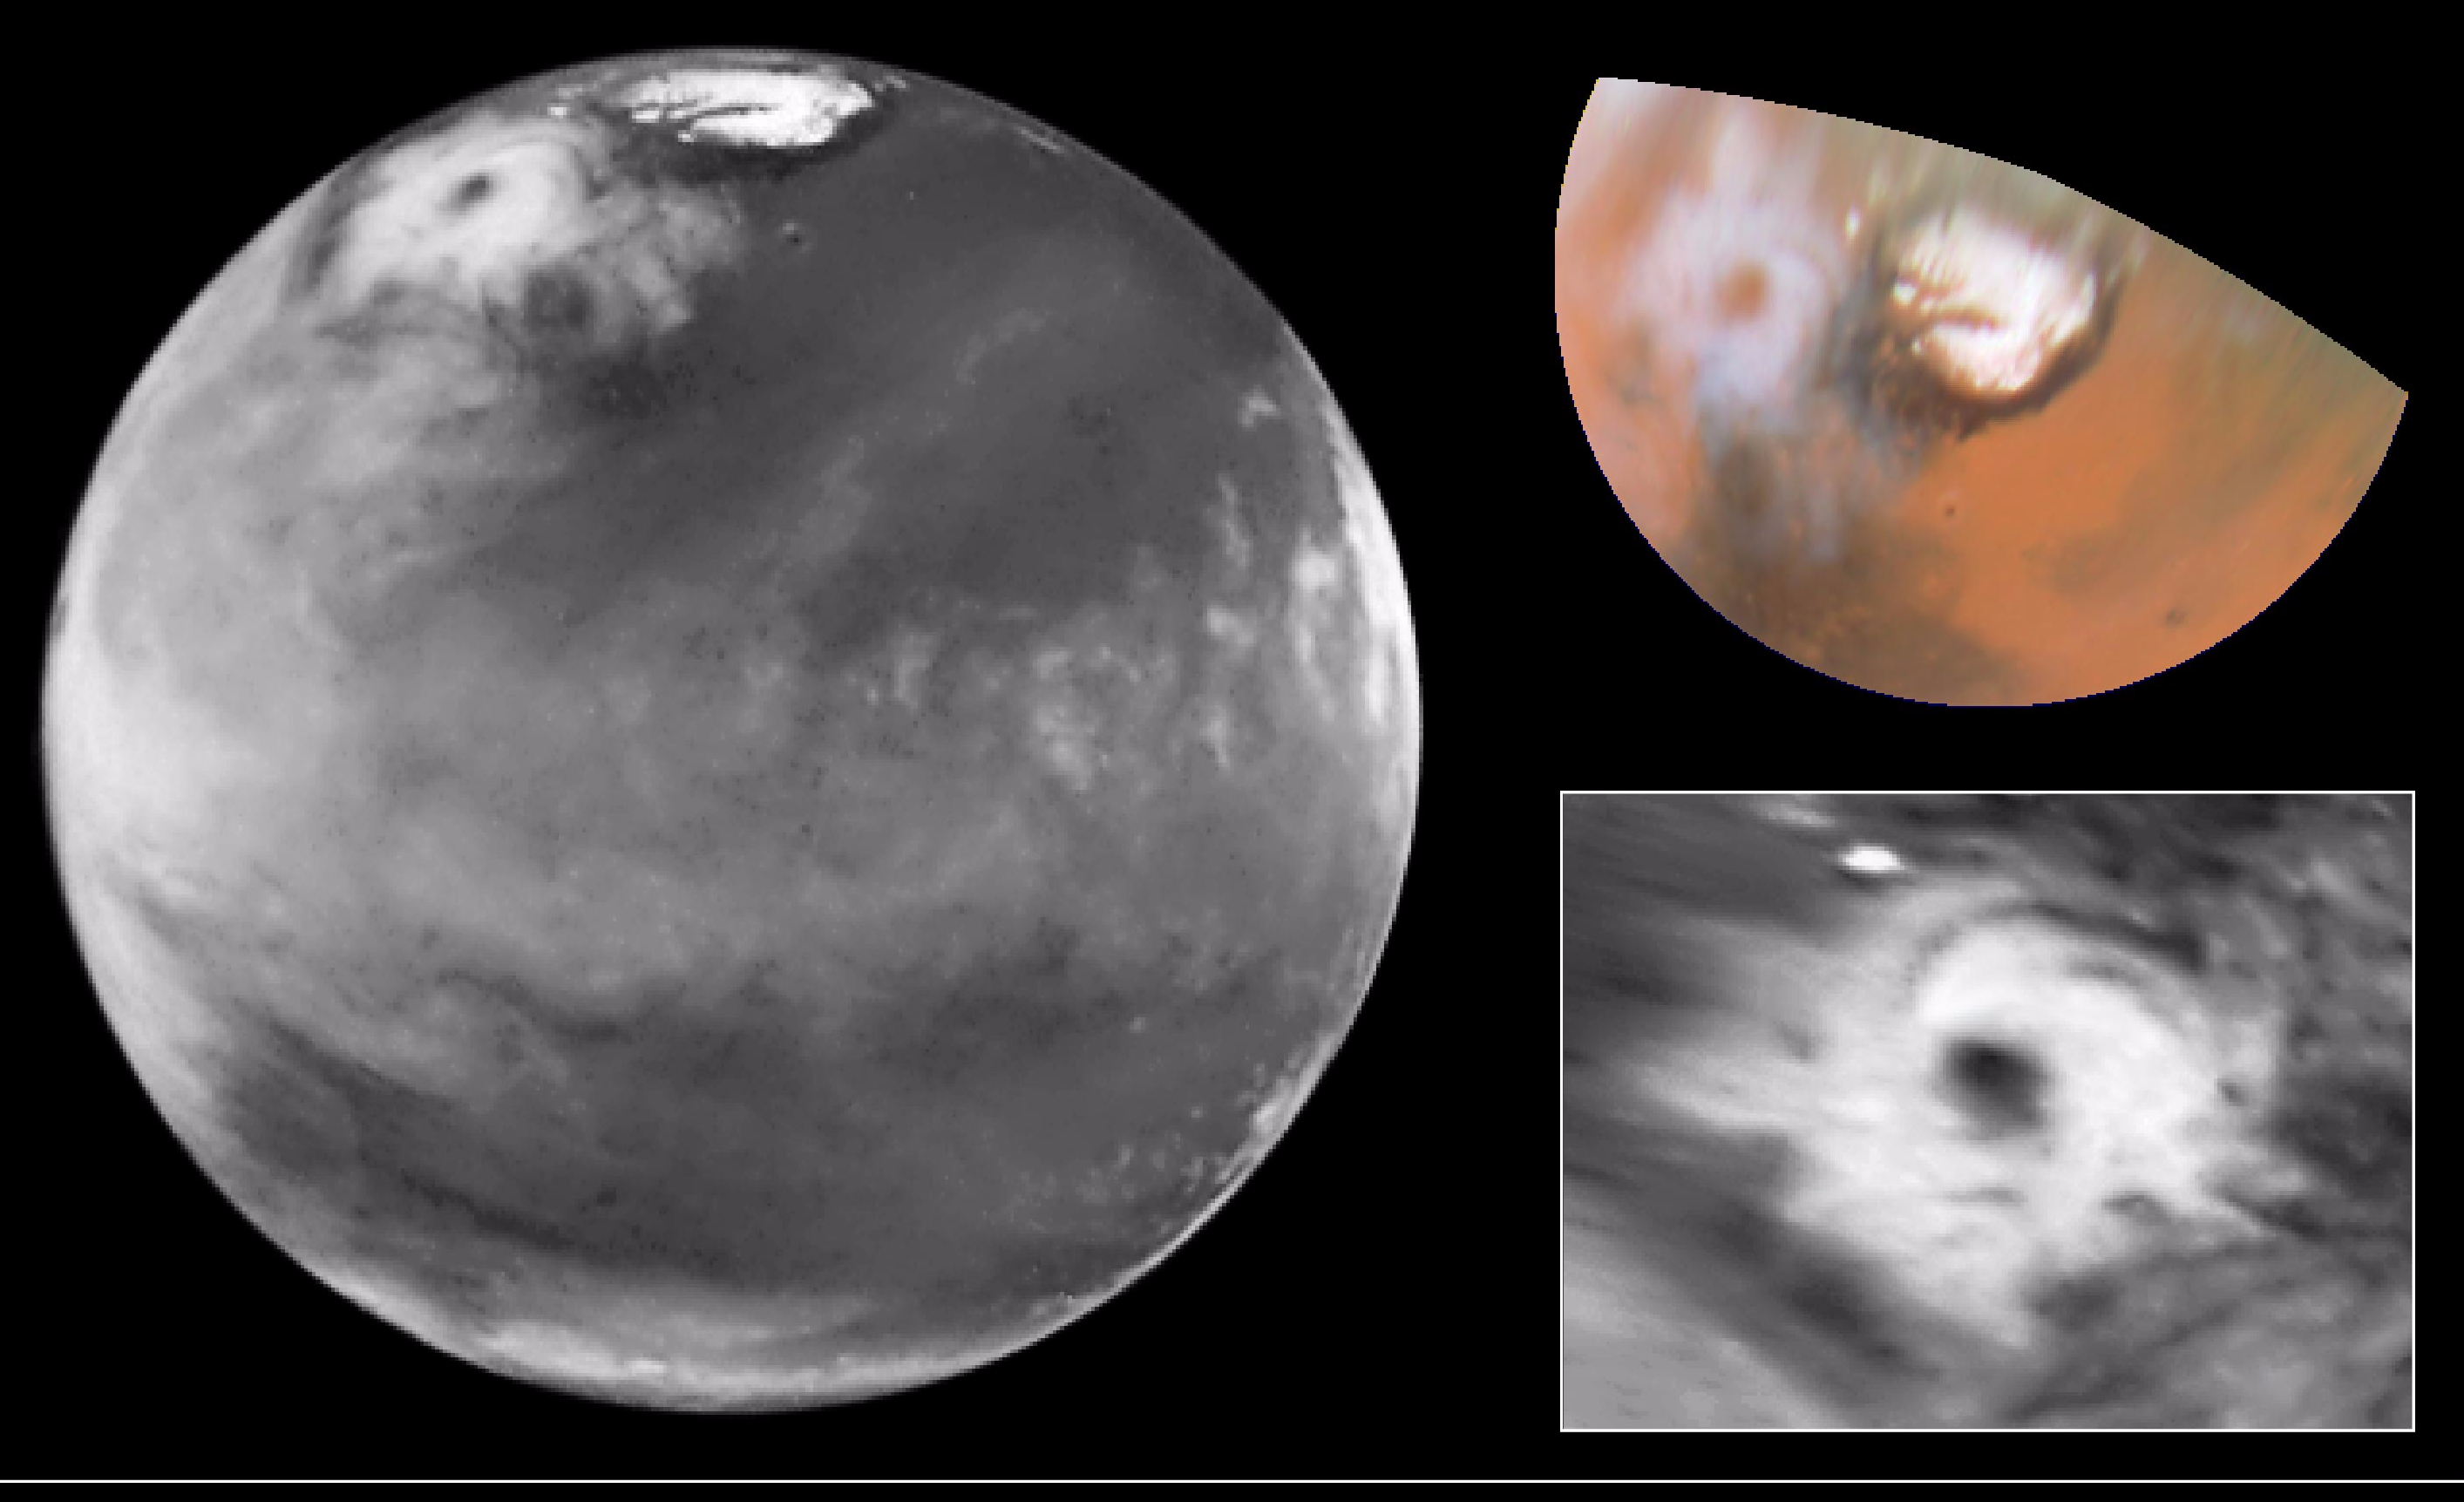

Hubble Views Colossal Polar Cyclone on Mars

[left]: Here is the discovery image of the Martian polar storm as seen in blue light (410 nm). The storm is located near 65 deg. N latitude and 85 deg. W longitude, and is more than 1000 miles (1600 km) across. The residual north polar water ice cap is at the top of the image. A belt of clouds like that seen in previous telescopic observations during this Martian season can also be seen in the planet’s equatorial regions and northern mid-latitudes, as well as in the southern polar regions. The volcano Ascraeus Mons can be seen as a dark spot poking above the cloud deck near the western (morning) limb. This extinct volcano towers nearly 16 miles (25 km) above the surrounding plains and is about 250 miles (400 km) across.

[upper right]: This is a color polar view of the north polar region, showing the location of the storm relative to the classical bright and dark features in this area. The color composite data (410, 502, and 673 nm) indicate that the storm is fairly dust-free and therefore likely composed mostly of water ice clouds. The bright surface region beneath the eye of the storm can be seen clearly. This map covers the region north of 45 degrees latitude and is oriented with 0 degrees longitude at the bottom.

[lower right]: This is an enhanced orthographic view of the storm centered on 65 deg. N latitude, 85 deg. W longitude. The image has been processed to bring out additional detail in the storm’s spiral cloud structures.

The pictures were taken on April 27, 1999 with the NASA Hubble Space Telescope’s Wide Field and Planetary Camera 2

Credit: NASA/JPL/STScI